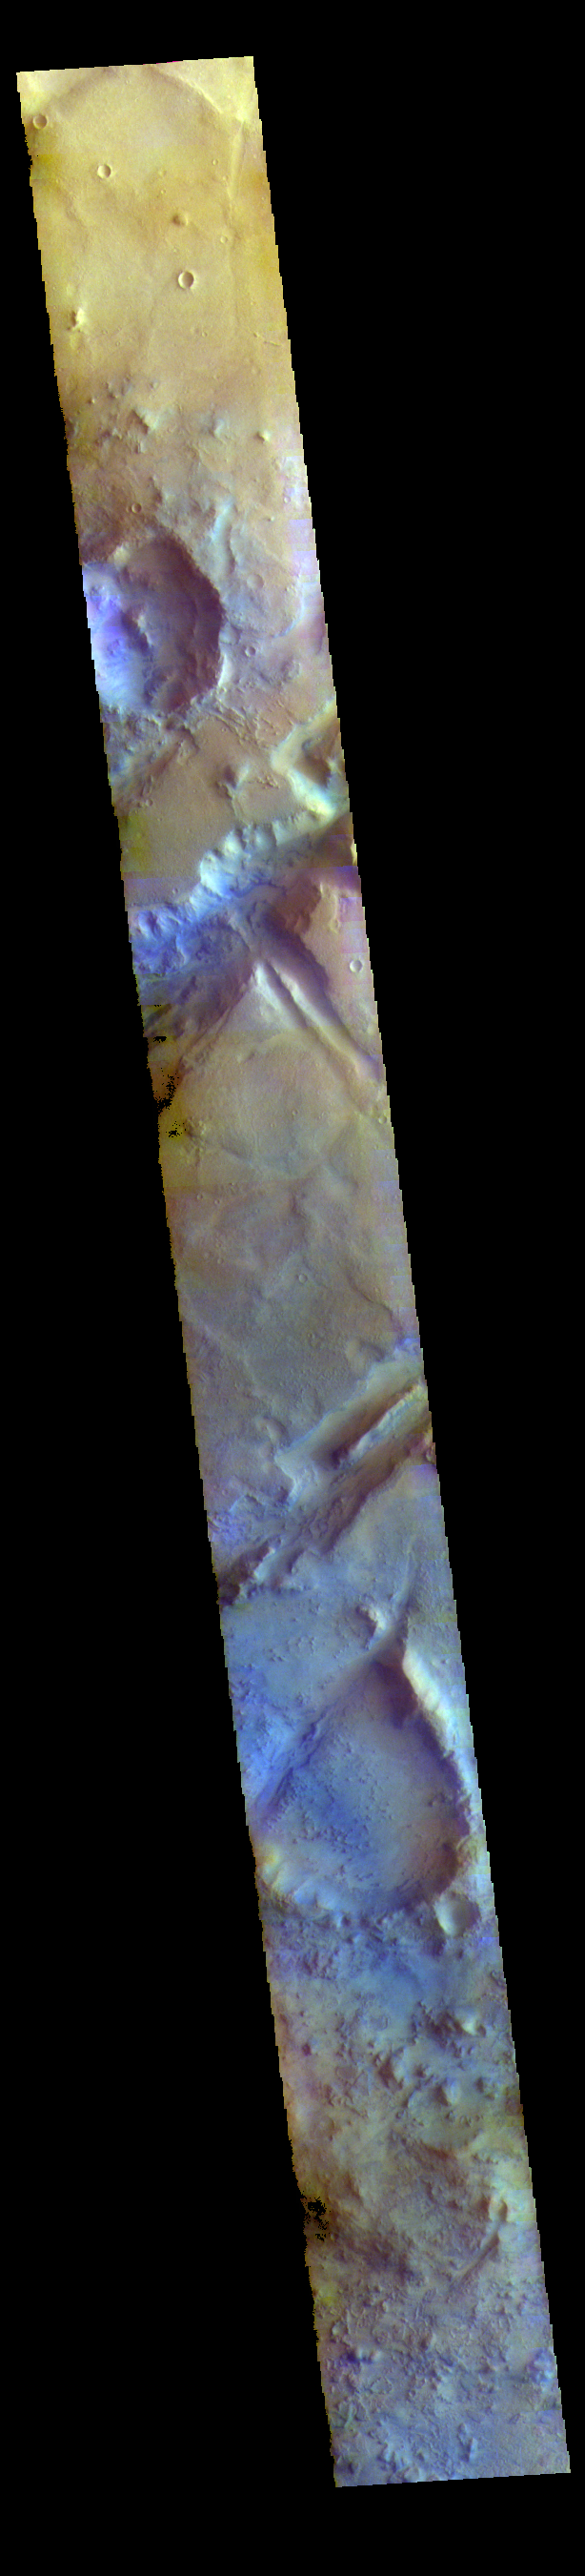

Nili Fossae – False Color

The THEMIS VIS camera contains 5 filters. The data from different filters can be combined in multiple ways to create a false color image. These false color images may reveal subtle variations of the surface not easily identified in a single band image. Today’s false color image shows part of Nili Fossae. Nili Fossae is a collection of curved faults and down-dropped blocks of crust between the faults called graben. The graben lie northeast of the large volcano Syrtis Major and northwest of the ancient impact basin Isidis Planitia. The graben are concentric to the Isidis impact basin and extend for 727km (452 miles).

Credit: NASA/JPL-Caltech/ASU